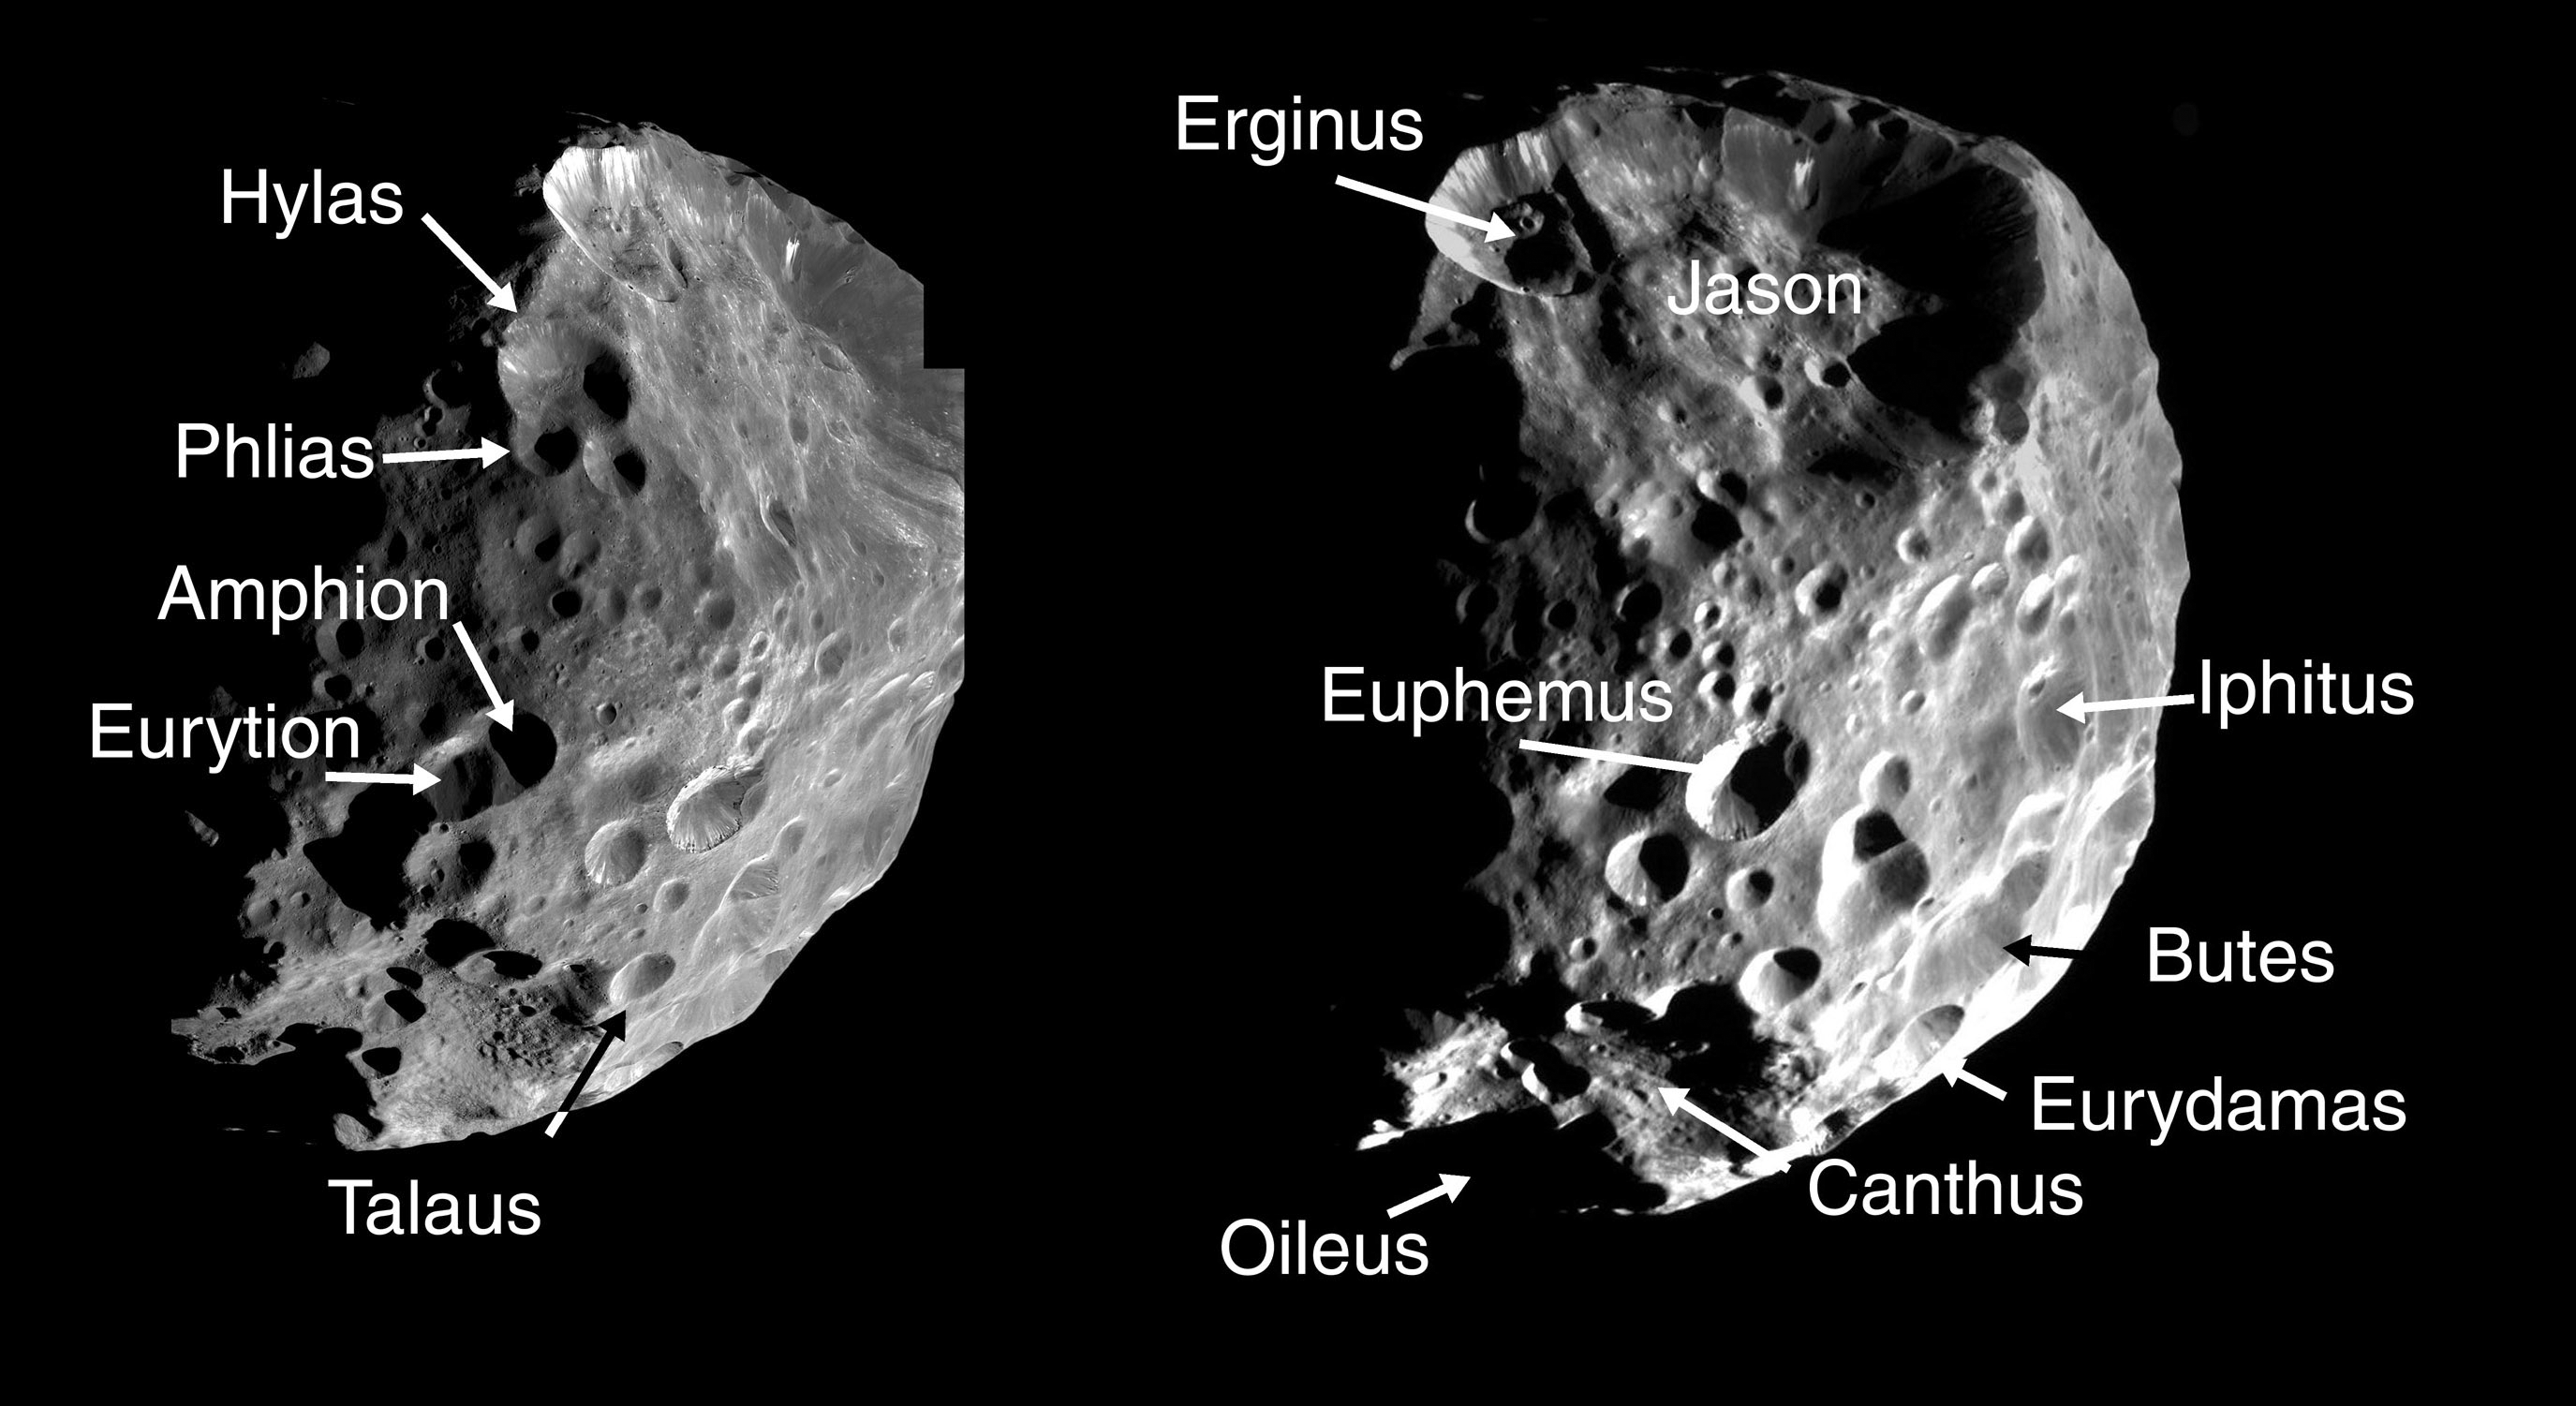

Phoebian Explorers 1

These two montages of images of Saturn’s moon Phoebe, taken by Cassini in June 2004, show the names provisionally assigned to 24 craters on this Saturnian satellite by the International Astronomical Union.

The craters are named for the Argonauts, explorers of Greek mythology who sought the golden fleece. Argo was the name of their ship. The largest crater, approximately 100 kilometers (62 miles) across, is named after the leading Argonaut, Jason. Phoebe is an outer moon of Saturn and is 220 kilometers (136 miles) across.

The two-image montage displays mosaics made of individual, very high resolution images: 80 meters (260 feet) per pixel on the left; 200 meters (660 feet) per pixel on the right.

PIA06118 shows eight images of much lower resolution, ranging from 0.5 to 1 kilometer (0.3 to 0.6 mile) per pixel. The images in this montage show Phoebe as it rotated, and include regions of the moon not visible in the higher resolution montage.

The images have been slightly rescaled from their original formats and contrast-enhanced.

The Cassini-Huygens mission is a cooperative project of NASA, the European Space Agency and the Italian Space Agency. The Jet Propulsion Laboratory, a division of the California Institute of Technology in Pasadena, manages the mission for NASA’s Science Mission Directorate, Washington, D.C. The Cassini orbiter and its two onboard cameras were designed, developed and assembled at JPL. The imaging team is based at the Space Science Institute, Boulder, Colo.

Credit: NASA/JPL/Space Science Institute